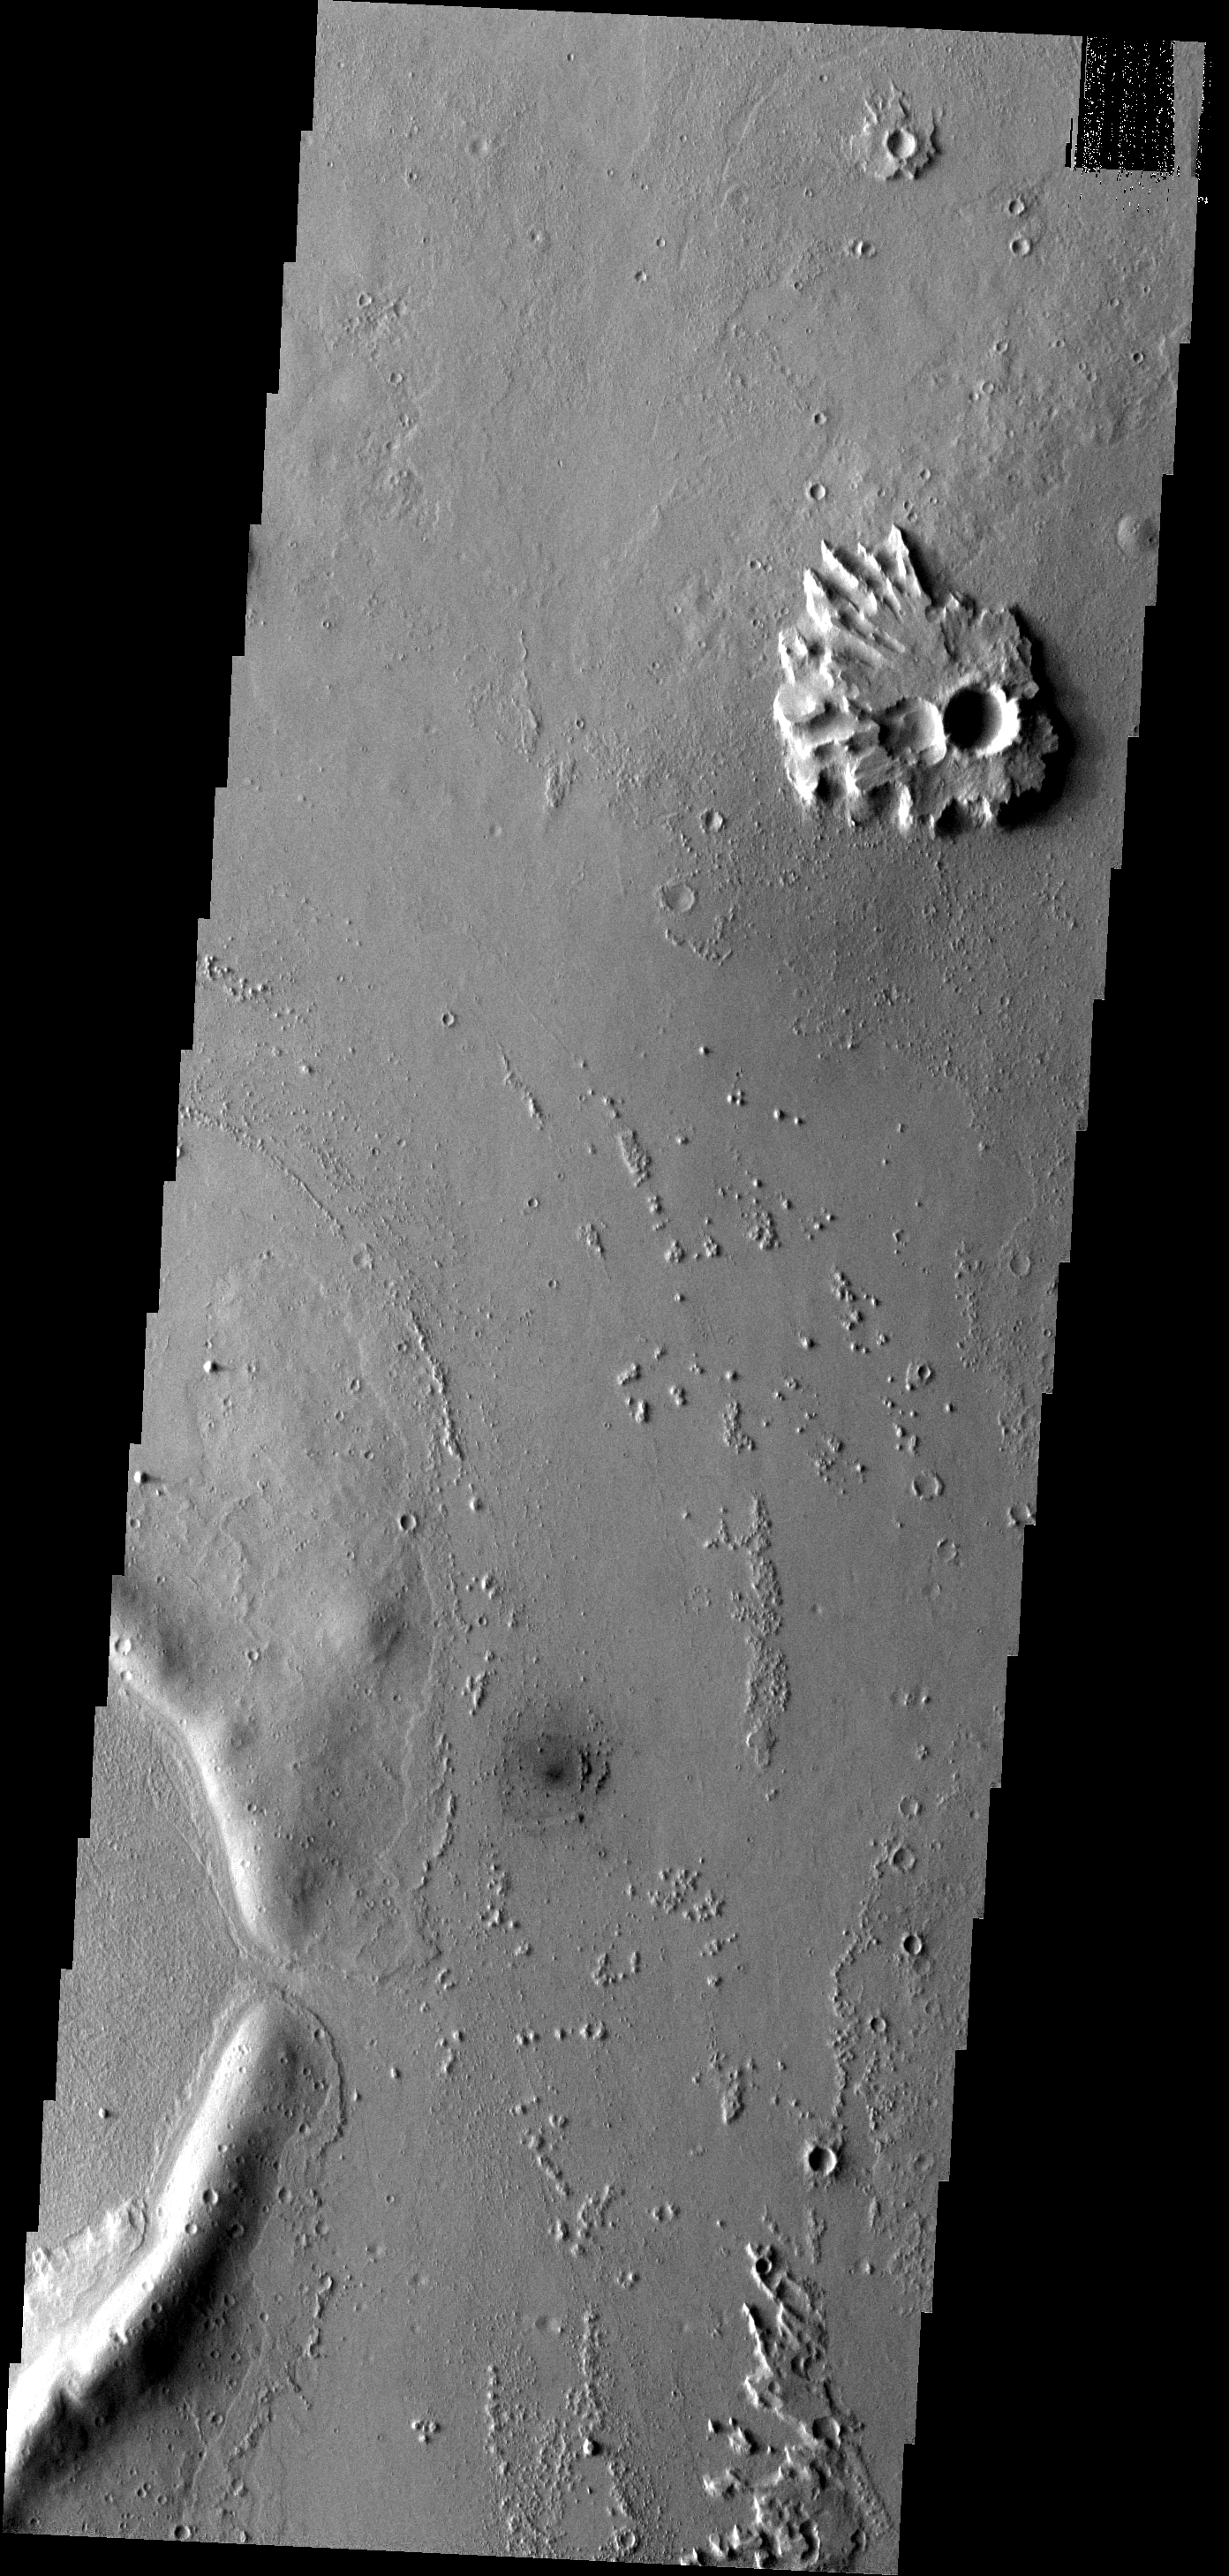

Eroded Ejecta

This ejecta blanket surrounding this small unnamed crater on the margin of Eumenides Dorsum has steep margins created by erosion.

Image information: VIS instrument. Latitude 11.5N, Longitude 203.5E. 18 meter/pixel resolution.

Please see the THEMIS Data Citation Note for details on crediting THEMIS images.

Note: this THEMIS visual image has not been radiometrically nor geometrically calibrated for this preliminary release. An empirical correction has been performed to remove instrumental effects. A linear shift has been applied in the cross-track and down-track direction to approximate spacecraft and planetary motion. Fully calibrated and geometrically projected images will be released through the Planetary Data System in accordance with Project policies at a later time.

NASA’s Jet Propulsion Laboratory manages the 2001 Mars Odyssey mission for NASA’s Office of Space Science, Washington, D.C. The Thermal Emission Imaging System (THEMIS) was developed by Arizona State University, Tempe, in collaboration with Raytheon Santa Barbara Remote Sensing. The THEMIS investigation is led by Dr. Philip Christensen at Arizona State University. Lockheed Martin Astronautics, Denver, is the prime contractor for the Odyssey project, and developed and built the orbiter. Mission operations are conducted jointly from Lockheed Martin and from JPL, a division of the California Institute of Technology in Pasadena.

Credit: NASA/JPL/ASU